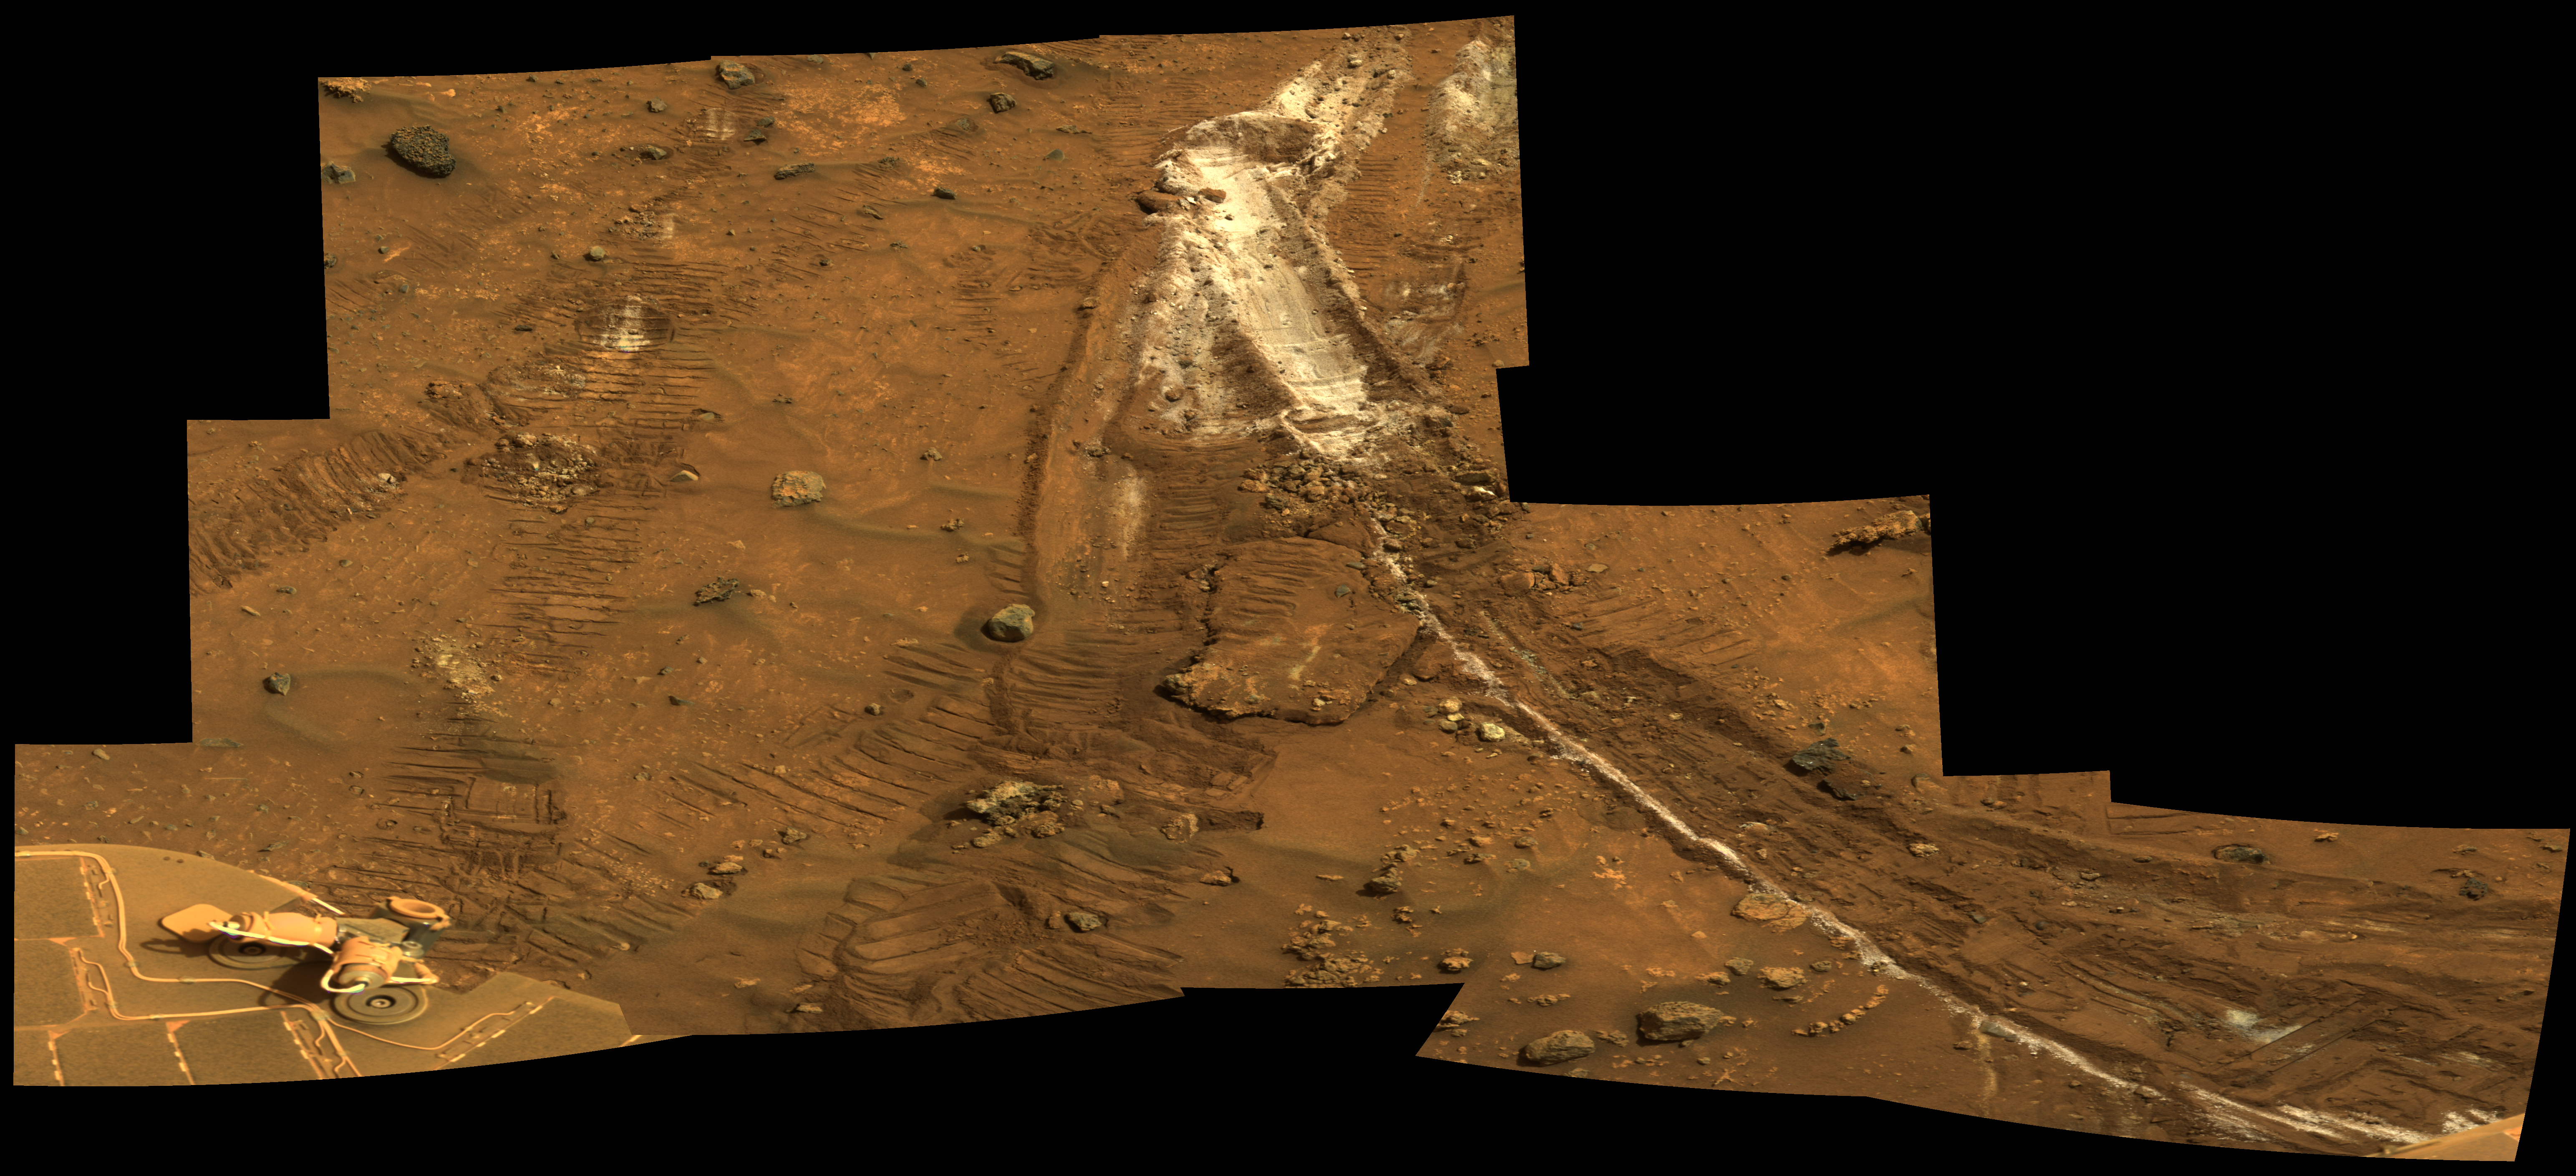

Rover’s Wheel Churns Up Bright Martian Soil

NASA’s Mars Exploration Rover Spirit acquired this mosaic on the mission’s 1,202nd Martian day, or sol (May 21, 2007), while investigating the area east of the elevated plateau known as “Home Plate” in the “Columbia Hills.” The mosaic shows an area of disturbed soil, nicknamed “Gertrude Weise” by scientists, made by Spirit’s stuck right front wheel.

The trench exposed a patch of nearly pure silica, with the composition of opal. It could have come from either a hot-spring environment or an environment called a fumarole, in which acidic, volcanic steam rises through cracks. Either way, its formation involved water, and on Earth, both of these types of settings teem with microbial life.

Spirit acquired this mosaic with the panoramic camera’s 753-nanometer, 535-nanometer, and 432-nanometer filters. The view presented here is an approximately true-color rendering.

Credit: NASA/JPL-Caltech/Cornell